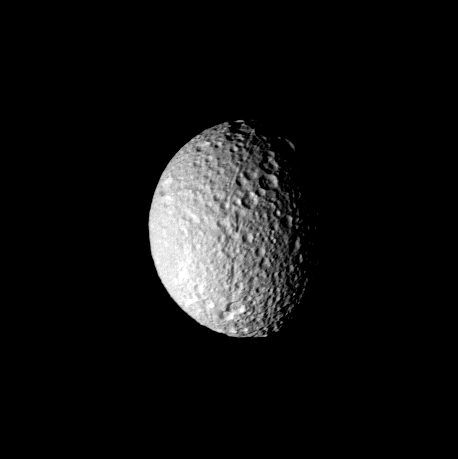

Mimas – cratered surface

This image of Saturn’s moon Mimas was taken by NASA’s Voyager 1 on Nov. 12, 1980 and shows the heavily and uniformly cratered surface of the satellite. The photograph, taken at a range of 208,000 kilometers (129,000 miles), shows features as small as about five kilometers (three miles). Topography is best seen along the terminator where it is enhanced by the low sun angle. The apparent crater density decrease toward the left of the picture is not real and results from a change in sun angle. A long, narrow trough about five kilometers (three miles) across is seen to cross from lower limb to the center of the image where it terminates. A second trough originates near the center and extends to the upper limb, where it appears to branch into a series of smaller troughs. The Voyager Project is managed for NASA by the Jet Propulsion Laboratory, Pasadena, Calif.

Credit: NASA/JPL